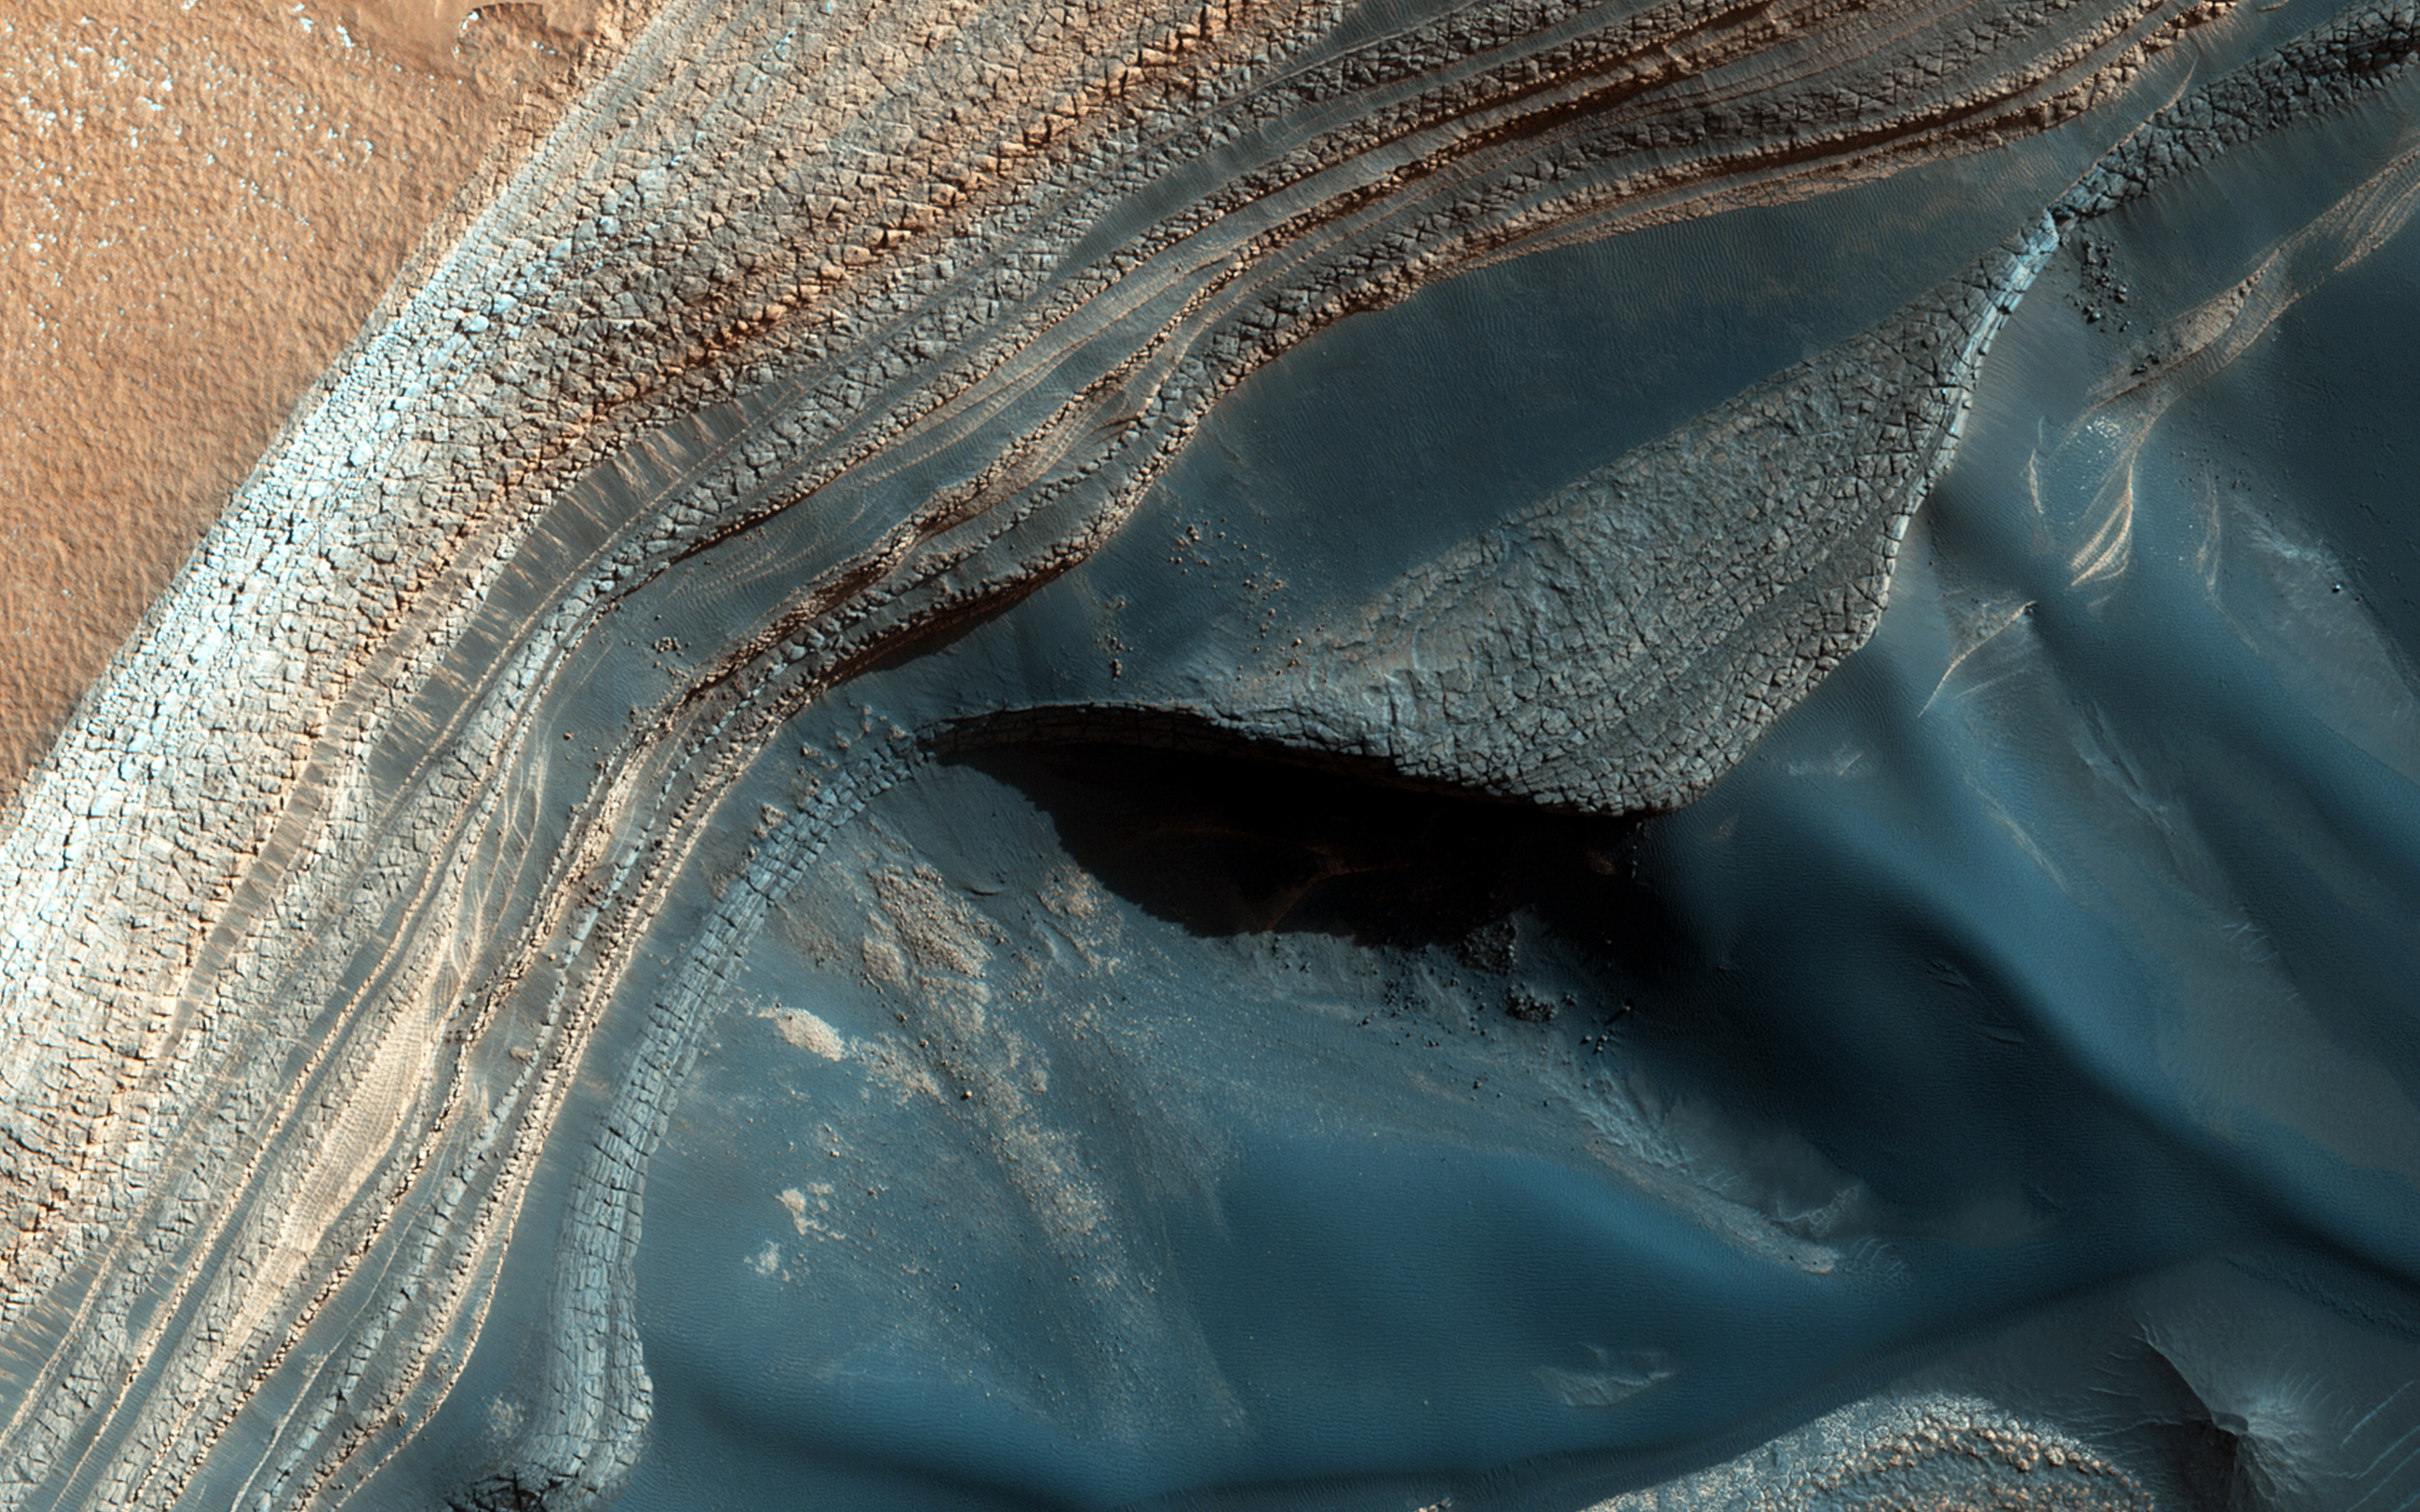

Blockfall on the North Polar Layered Deposits

The North Polar layered deposits (NPLD) are a stack of layers of ice and dust at the North Pole of Mars. The layers are thought to have been deposited over millions of years, as the atmosphere changed in response to the varying tilt of the planet’s axis. Learning to read this record could tell us much about recent conditions on Mars, but we first need to understand the processes that have shaped the NPLD.

Comparing this HiRISE image with an observation from the previous Martian year reveals an example of one of these processes: block falls. The slope is steep and fractured here, and a large chunk of dusty ice has tumbled down the slope and broken apart. Scientists on the HiRISE team are studying this process at many locations in order to measure how quickly the NPLD is changing.

Other changes are visible on the slope as well: sand patches have shifted, and in some places on the slope they have been eroded into grooves or troughs, most likely by the carbon dioxide frost (dry ice) that covers the North Pole in the winter.

HiRISE is one of six instruments on NASA’s Mars Reconnaissance Orbiter. The University of Arizona, Tucson, operates HiRISE, which was built by Ball Aerospace & Technologies Corp., Boulder, Colorado. NASA’s Jet Propulsion Laboratory, a division of the California Institute of Technology in Pasadena, manages the Mars Reconnaissance Orbiter Project for NASA’s Science Mission Directorate, Washington.

Credit: NASA/JPL-Caltech/Univ. of Arizona